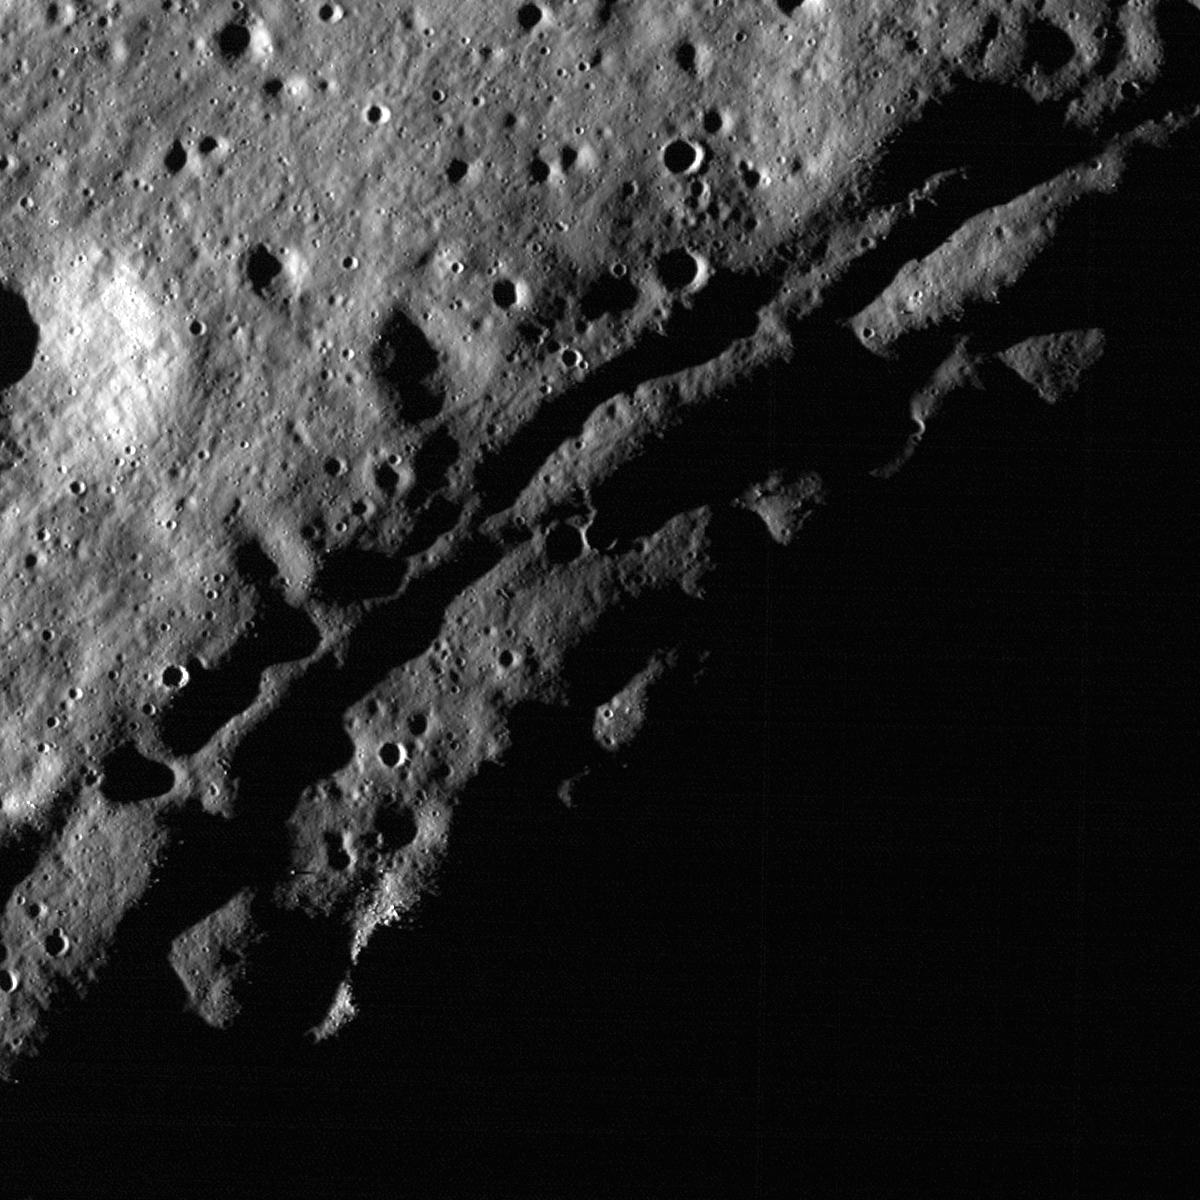

Slumping rim of Darwin C

High incidence angle (83°) accentuates the slumping rim of Darwin C. The parallel fractures along the crater rim are slump blocks pulling away from the rim toward the interior of the crater, which is in shadow (lower right). LROC NAC M148624404R, image is 720 meters across.

Darwin C (20.5°S, 288.9°E) is one of several satellite craters associated with the crater Darwin. Compared to its sister satellite craters, this one is less degraded. However, the rim of Darwin C provides an excellent example of post-impact modification of a crater rim.

NASA’s Goddard Space Flight Center built and manages the mission for the Exploration Systems Mission Directorate at NASA Headquarters in Washington. The Lunar Reconnaissance Orbiter Camera was designed to acquire data for landing site certification and to conduct polar illumination studies and global mapping. Operated by Arizona State University, LROC consists of a pair of narrow-angle cameras (NAC) and a single wide-angle camera (WAC). The mission is expected to return over 70 terabytes of image data.

Credit: NASA/GSFC/Arizona State University